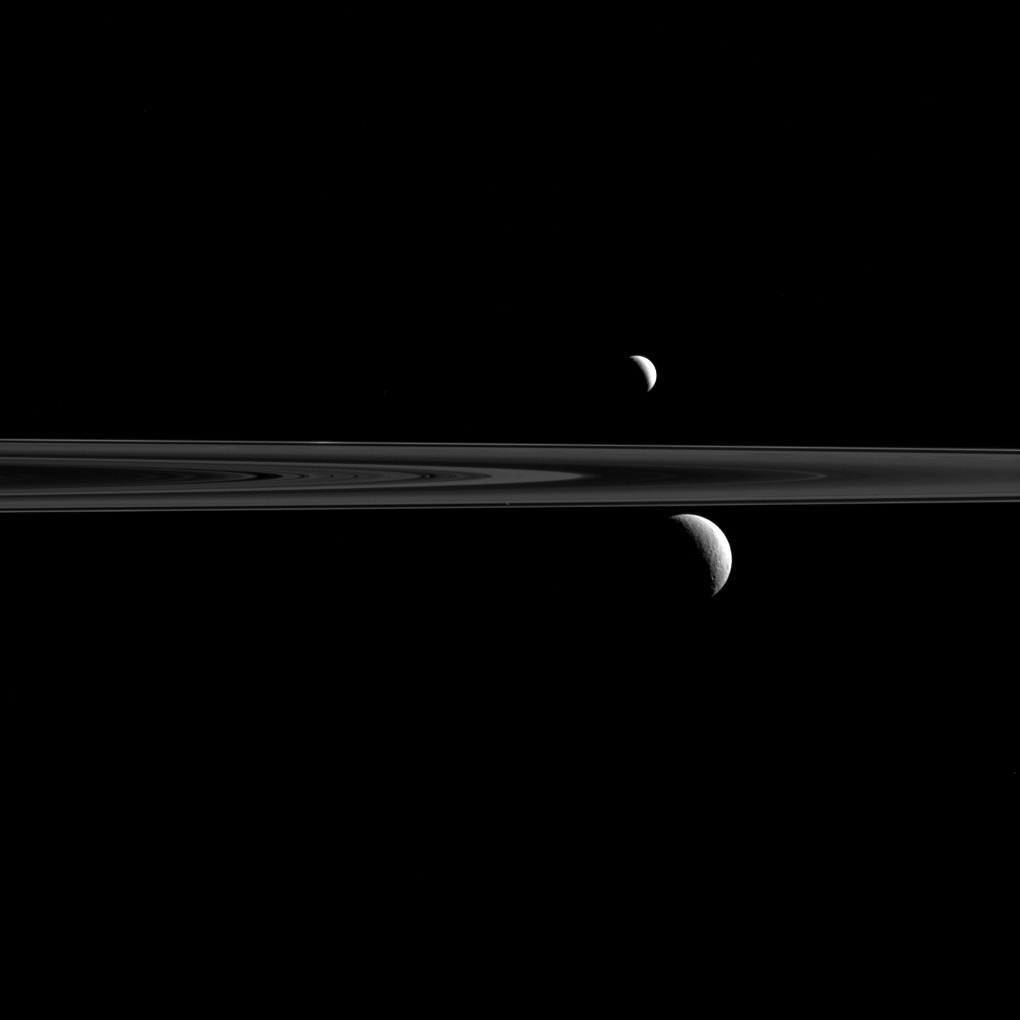

Triple Play

What looks like a pair of Saturnian satellites is actually a trio upon close inspection.

Here, Cassini has captured Enceladus (313 miles or 504 kilometers across) above the rings and Rhea (949 miles or 1,527 kilometers across) below. The comparatively tiny speck of Atlas (19 miles or 30 kilometers across) can also be seen just above and to the left of Rhea, and just above the thin line of Saturn’s F ring.

This view looks toward the unilluminated side of the rings from about 0.34 degrees below the ring plane.

The image was taken in visible light with the Cassini spacecraft narrow-angle camera on Sept. 24, 2015.

The view was obtained at a distance of approximately 1.8 million miles (2.8 million kilometers) from Rhea. Image scale on Rhea is 10 miles (16 kilometers) per pixel. The distance to Enceladus was 1.3 million miles (2.1 million kilometers) for a scale of 5 miles (8 kilometers) per pixel. The distance to Atlas was 1.5 million miles (2.4 million) kilometers) for an image scale at Atlas of 9 miles (14 kilometers) per pixel.

The Cassini mission is a cooperative project of NASA, ESA (the European Space Agency) and the Italian Space Agency. The Jet Propulsion Laboratory, a division of the California Institute of Technology in Pasadena, manages the mission for NASA’s Science Mission Directorate, Washington. The Cassini orbiter and its two onboard cameras were designed, developed and assembled at JPL. The imaging operations center is based at the Space Science Institute in Boulder, Colorado.

Credit: NASA/JPL-Caltech/Space Science Institute